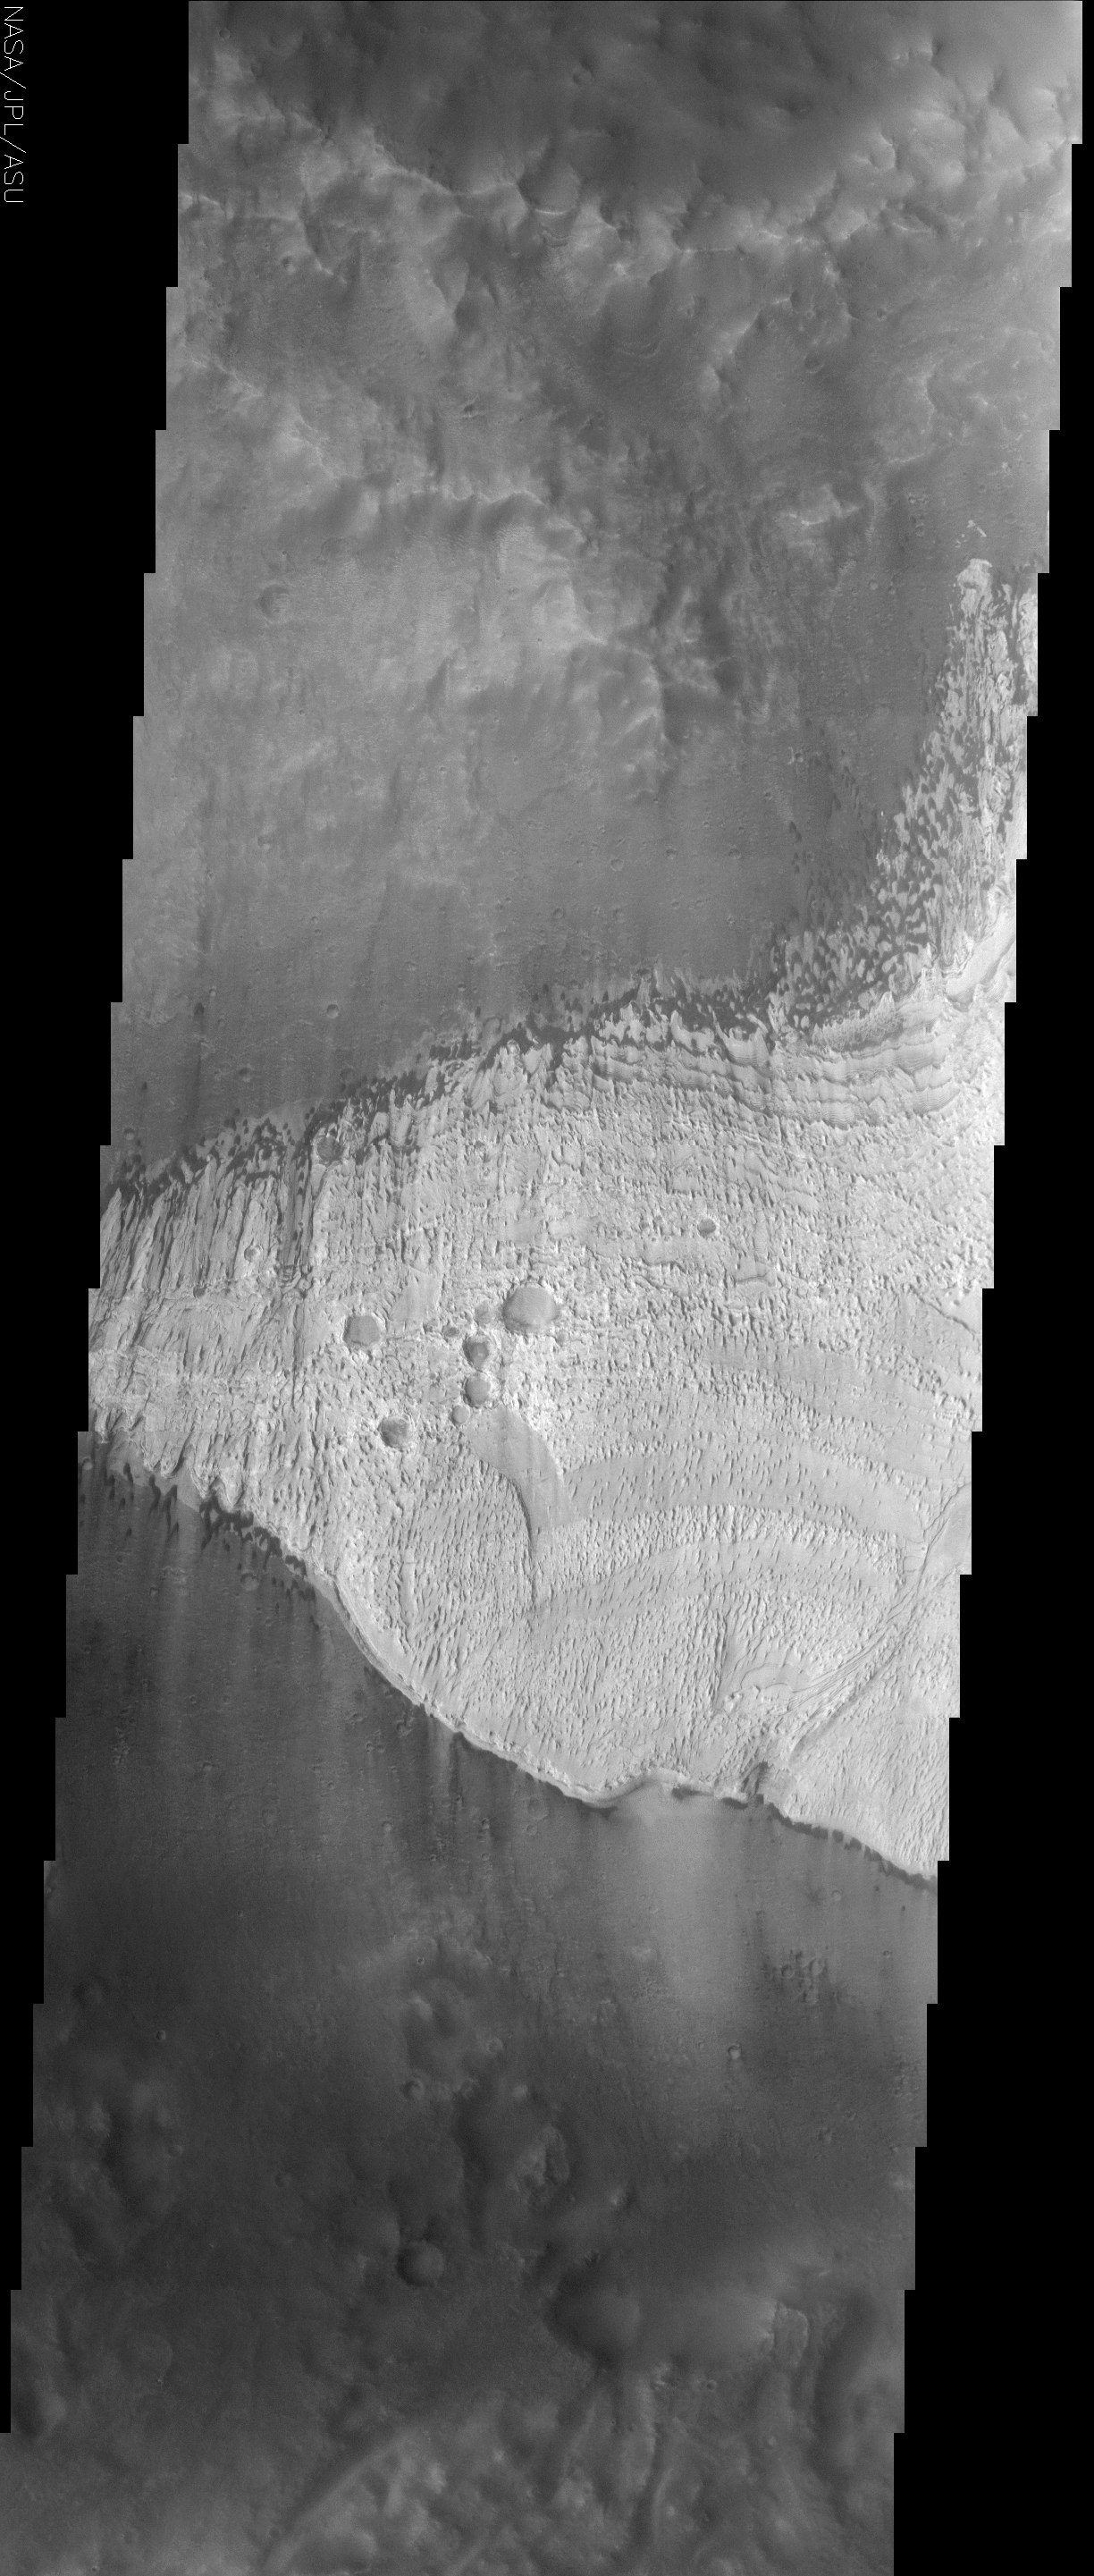

Becquerel Crater Deposit

(Released 28 May 2002)
The finely layered deposit in Becquerel crater, seen in the center of this THEMIS image, is slowly being eroded away by the action of windblown sand. Dark sand from a source north of the bright deposit is collecting along its northern edge, forming impressive barchan style dunes. These vaguely boomerang-shaped dunes form with their two points extending in the downwind direction, demonstrating that the winds capable of moving sand grains come from the north. Grains that leave the dunes climb the eroding stair-stepped layers, collecting along the cliff faces before reaching the crest of the deposit. Once there, the sand grains are unimpeded and continue down the south side of the deposit without any significant accumulation until they fall off the steep cliffs of the southern margin. The boat-hull shaped mounds and ridges of bright material called yardangs form in response to the scouring action of the migrating sand. To the west, the deposit has thinned enough that the barchan dunes extend well into the deeply eroded north-south trending canyons. Sand that reaches the south side collects and reforms barchan dunes with the same orientation as those on the north side of the deposit. Note the abrupt transition between the bright material and the dark crater floor on the southern margin. Steep cliffs are present with no indication of rubble from the obvious erosion that produced them. The lack of debris at the base of the cliffs is evidence that the bright material is readily broken up into particles that can be transported away by the wind. The geological processes that are destroying the Becquerel crater deposit appear active today. But it is also possible that they are dormant, awaiting a particular set of climatic conditions that produces the right winds and perhaps even temperatures to allow the erosion to continue.

Credit: NASA/JPL/Arizona State University